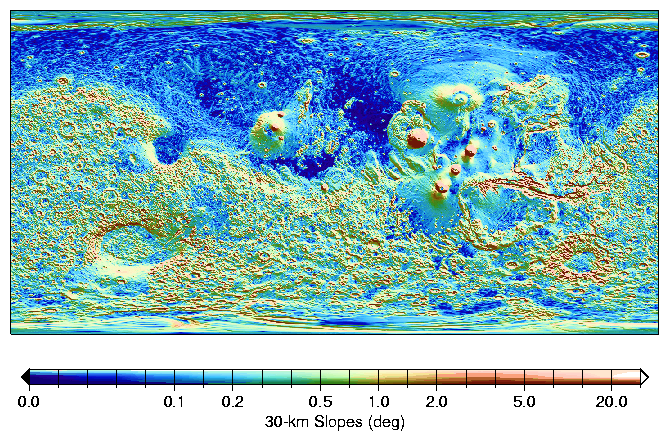

MOLA Global Map of Surface Gradients on Mars

Absolute slopes on 30-km baselines indicate the magnitude of typical regional tilts of that scale. The Northern hemisphere is flatter than the South, and shows some linear slope breaks, for example north of Alba Patera (40N, 250E) and the Tharsis province. The major volcanos display flanks slopes of 2.5-5 degrees, comparable to Hawaiian shields. The southwest rim of the Hellas impact basin appears relatively eroded, with shallower typical slopes. A shaded relief map of the topography is overlaid is monochrome.

Credit: NASA/JPL/GSFC